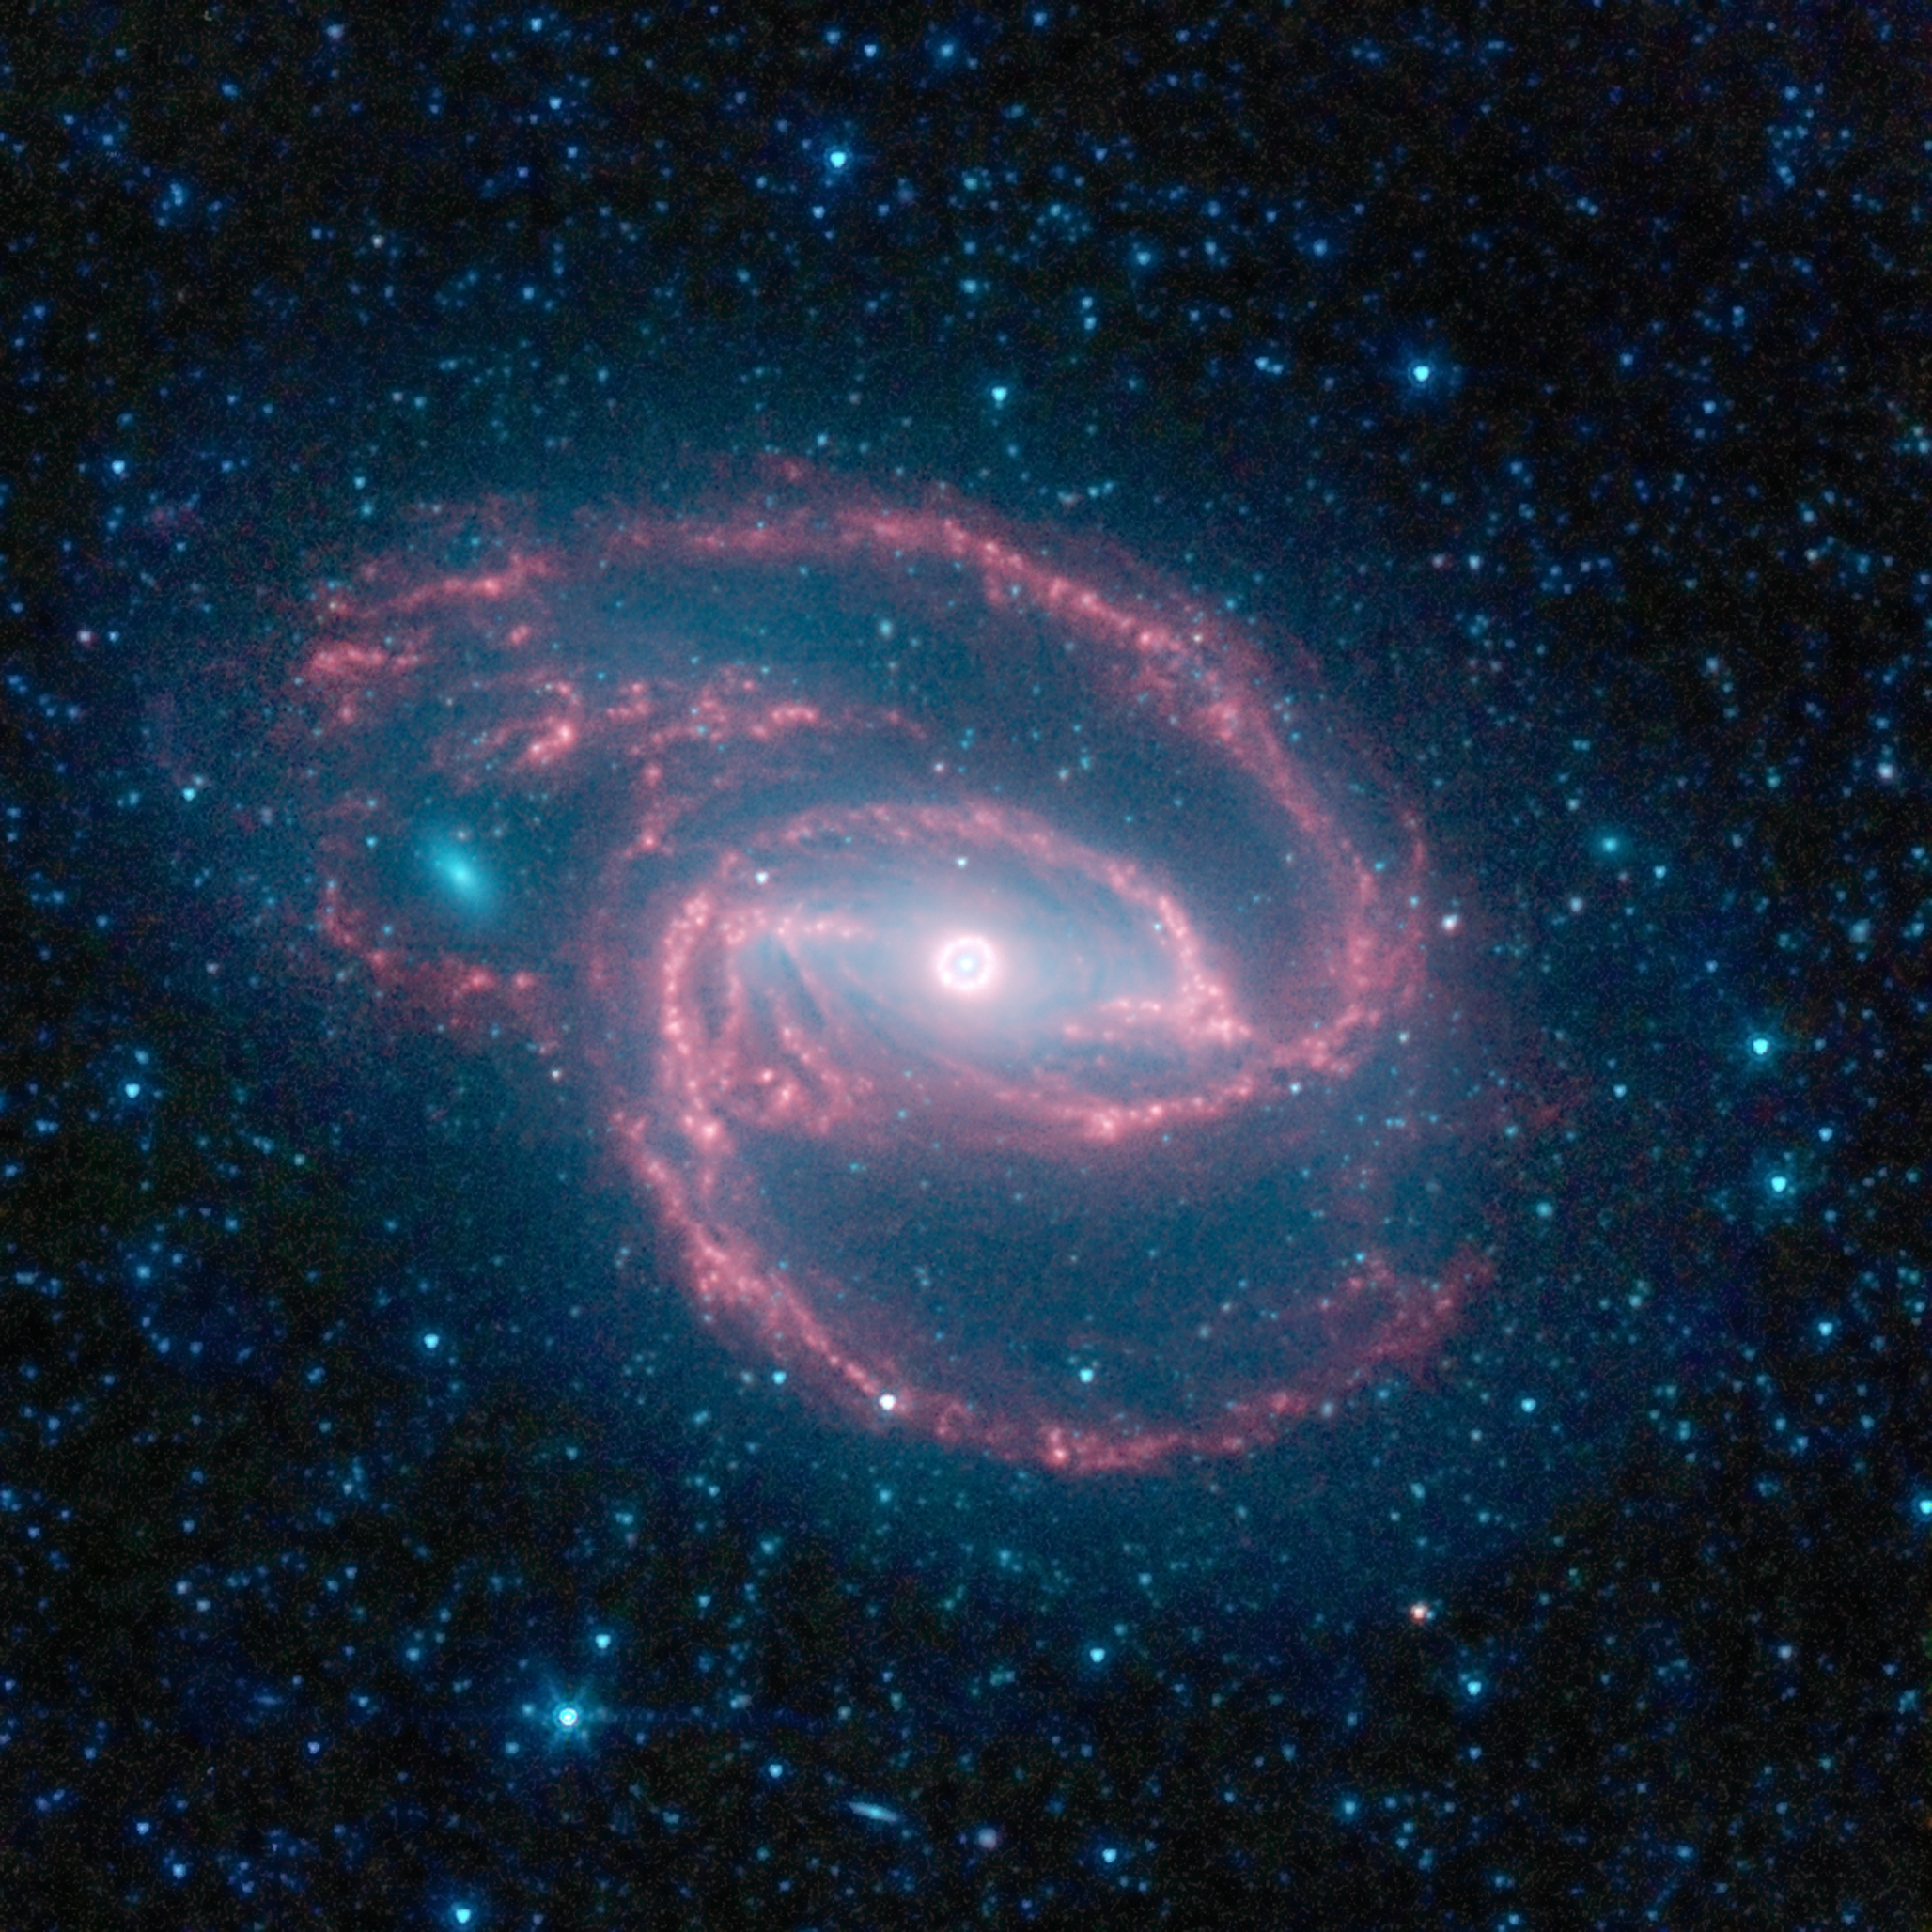

Coiled Creature of the Night

NASA’s Spitzer Space Telescope has imaged a wild creature of the dark — a coiled galaxy with an eye-like object at its center.

The galaxy, called NGC 1097, is located 50 million light-years away. It is spiral-shaped like our Milky Way, with long, spindly arms of stars. The “eye” at the center of the galaxy is actually a monstrous black hole surrounded by a ring of stars. In this color-coded infrared view from Spitzer, the area around the invisible black hole is blue and the ring of stars, white.

The black hole is huge, about 100 million times the mass of our sun, and is feeding off gas and dust along with the occasional unlucky star. Our Milky Way’s central black hole is tame in comparison, with a mass of a few million suns.

The ring around the black hole is bursting with new star formation. An inflow of material toward the central bar of the galaxy is causing the ring to light up with new stars.

The galaxy’s red spiral arms and the swirling spokes seen between the arms show dust heated by newborn stars. Older populations of stars scattered through the galaxy are blue. The fuzzy blue dot to the left, which appears to fit snuggly between the arms, is a companion galaxy. Astronomers say it is unclear whether this companion poked a hole in the larger galaxy, or just happens to be aligned in a gap in the arms.

Other dots in the picture are either nearby stars in our galaxy, or distant galaxies.

This image was taken during Spitzer’s cold mission, before it ran out of liquid coolant. The observatory’s warm mission is ongoing, with two infrared channels operating at about 30 Kelvin (minus 406 degrees Fahrenheit).

Infrared light with a wavelength of 3.6 microns is blue; 4.5-micron light is green and 8.0-micron light is red. The contribution from starlight measured at 3.6 microns has been subtracted from the 8.0-micron image to enhance the visibility of the dust features.

Credit: NASA/JPL-Caltech